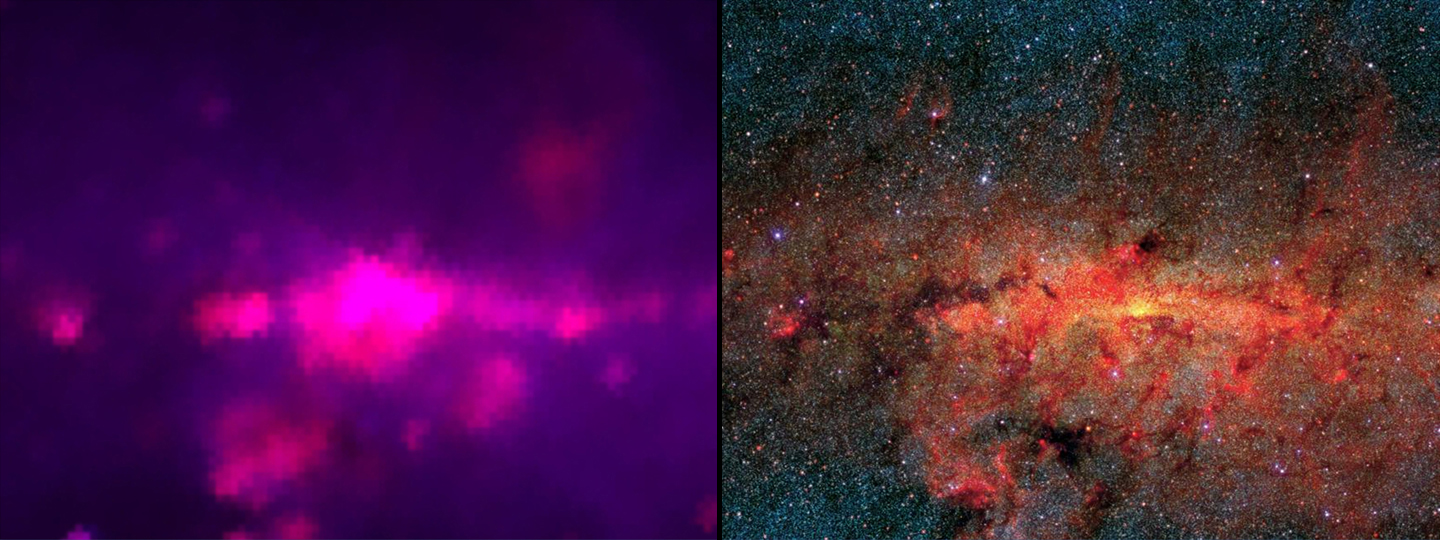

The Next Generation of Infrared Views

The image on the left shows an infrared view of the center of our Milky Way galaxy as seen by the 1983 Infrared Astronomical Satellite (IRAS), which surveyed the whole sky with only 62 pixels. The image on the right shows an infrared view similar to what NASA’s Wide-field Infrared Survey Explorer (WISE), will see. Thanks to improvements in infrared detector technology, WISE has four million pixels.

The picture on the right was taken by the Midcourse Space Experiment (MSX) in the late 1990s. MSX only imaged a portion of the sky. WISE will map the entire sky with a similar resolution and sensitivity.

IRAS was a joint project between the United States, United Kingdom and the Netherlands. MSX was a project of the Ballistic Missile Defense Organization.

NASA’s Jet Propulsion Laboratory, Pasadena, Calif., manages the Wide-field Infrared Survey Explorer for NASA’s Science Mission Directorate, Washington. The mission’s principal investigator, Edward Wright, is at UCLA. The mission was competitively selected under NASA’s Explorers Program managed by the Goddard Space Flight Center, Greenbelt, Md. The science instrument was built by the Space Dynamics Laboratory, Logan, Utah, and the spacecraft was built by Ball Aerospace & Technologies Corp., Boulder, Colo. Science operations and data processing take place at the Infrared Processing and Analysis Center at the California Institute of Technology in Pasadena. Caltech manages JPL for NASA.

Credit: NASA/JPL-Caltech/IRAS/MSX